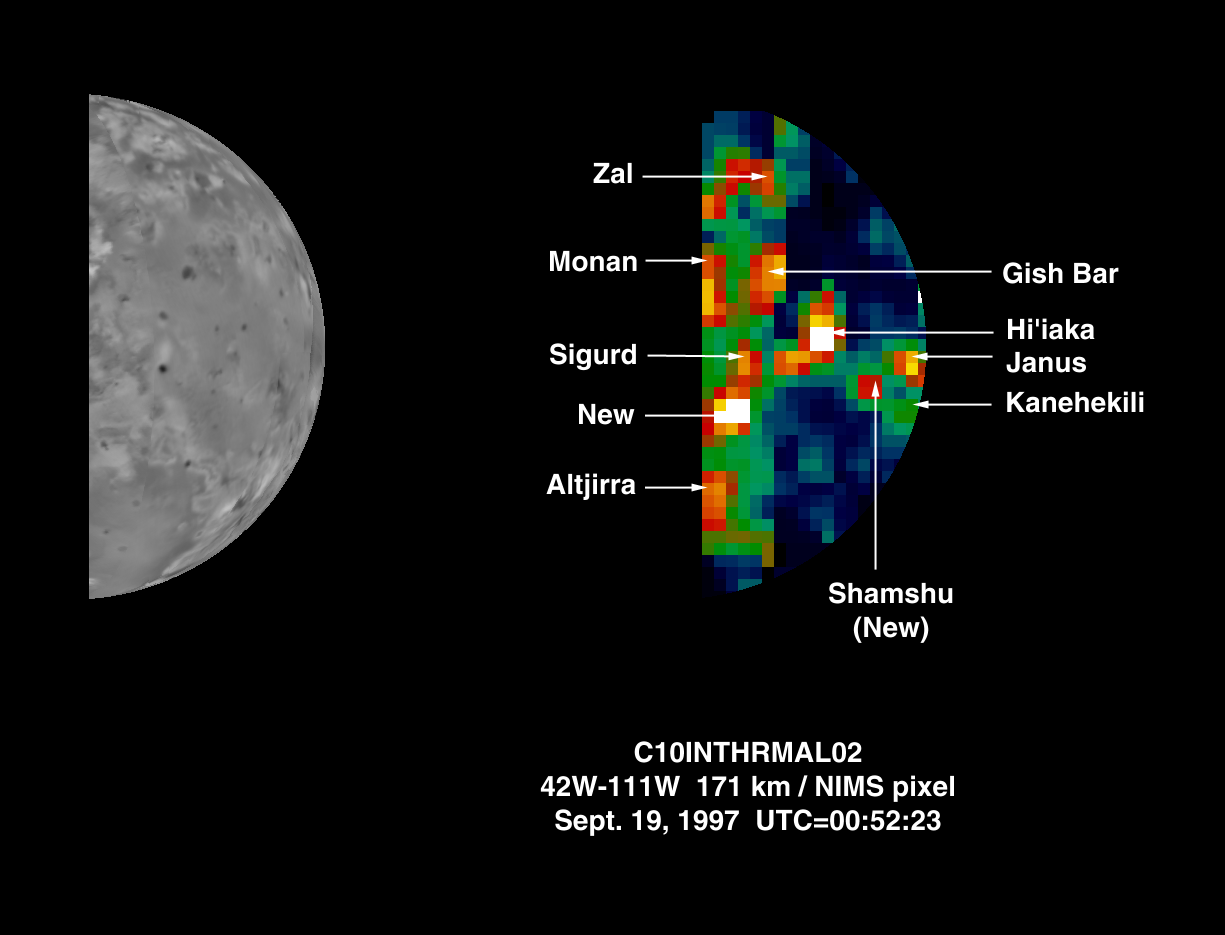

Two New Hot Spots on Io

The Near-Infrared Mapping Spectrometer (NIMS) on Galileo obtained this image of half of Io’s disk in darkness on September 19, 1997. This image, at 5 microns, shows several hot spots on Io, which are volcanic regions of enhanced thermal emission. The area shown is part of the leading hemisphere of Io.

Two new hot spots are shown and indicated in the image (New, and Shamshu). Neither of these hot spots were seen by NIMS or the Solid State Imaging Experiment, (SSI) prior to this observation, becoming only recently active. Several other previously known hot spots are labelled in the image. Galileo was at a distance of 342,000 km from Io when this observation was made.

The Jet Propulsion Laboratory, Pasadena, CA manages the mission for NASA’s Office of Space Science, Washington, DC.

Credit: NASA/JPL